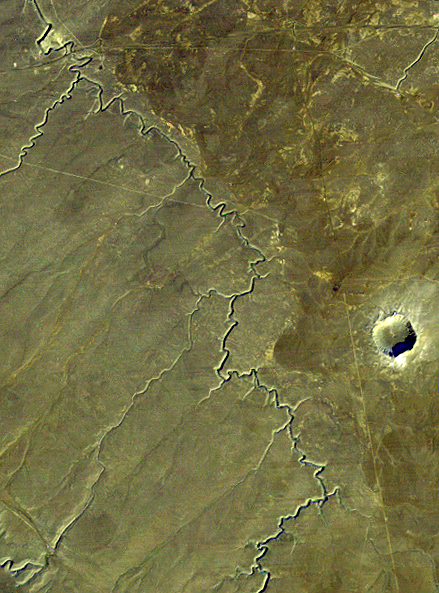

Barringer Meteor Crater, Arizona

Barringer Crater, also known as “Meteor Crater,” is a 1,300-meter (0.8 mile) diameter, 174-meter (570-feet) deep hole in the flat-lying desert sandstones 30 kilometers (18.6 miles) west of Winslow, Arizona. Since the 1890s geologic studies here played a leading role in developing an understanding of impact processes on the Earth, the moon and elsewhere in the solar system.

This view was acquired by the Landsat 4 satellite on December 14, 1982. It shows the crater much as a lunar crater might appear through a telescope. Morning sun illumination is from the southeast (lower right). The prominent gully meandering across the scene is known as Canyon Diablo. It drains northward toward the Little Colorado River and eventually to the Grand Canyon. The Interstate 40 highway crosses and nearly parallels the northern edge of the scene.

The ejecta blanket around the crater appears somewhat lighter than the surrounding terrain, perhaps in part due to its altered mineralogic content. However, foot traffic at this interesting site may have scarred and lightened the terrain too. Also, the roughened surface here catches the sunlight on the southerly slopes and protects a highly reflective patchy snow cover in shaded northerly slopes, further lightening the terrain as viewed from space on this date.

Credit: NASA/JPL